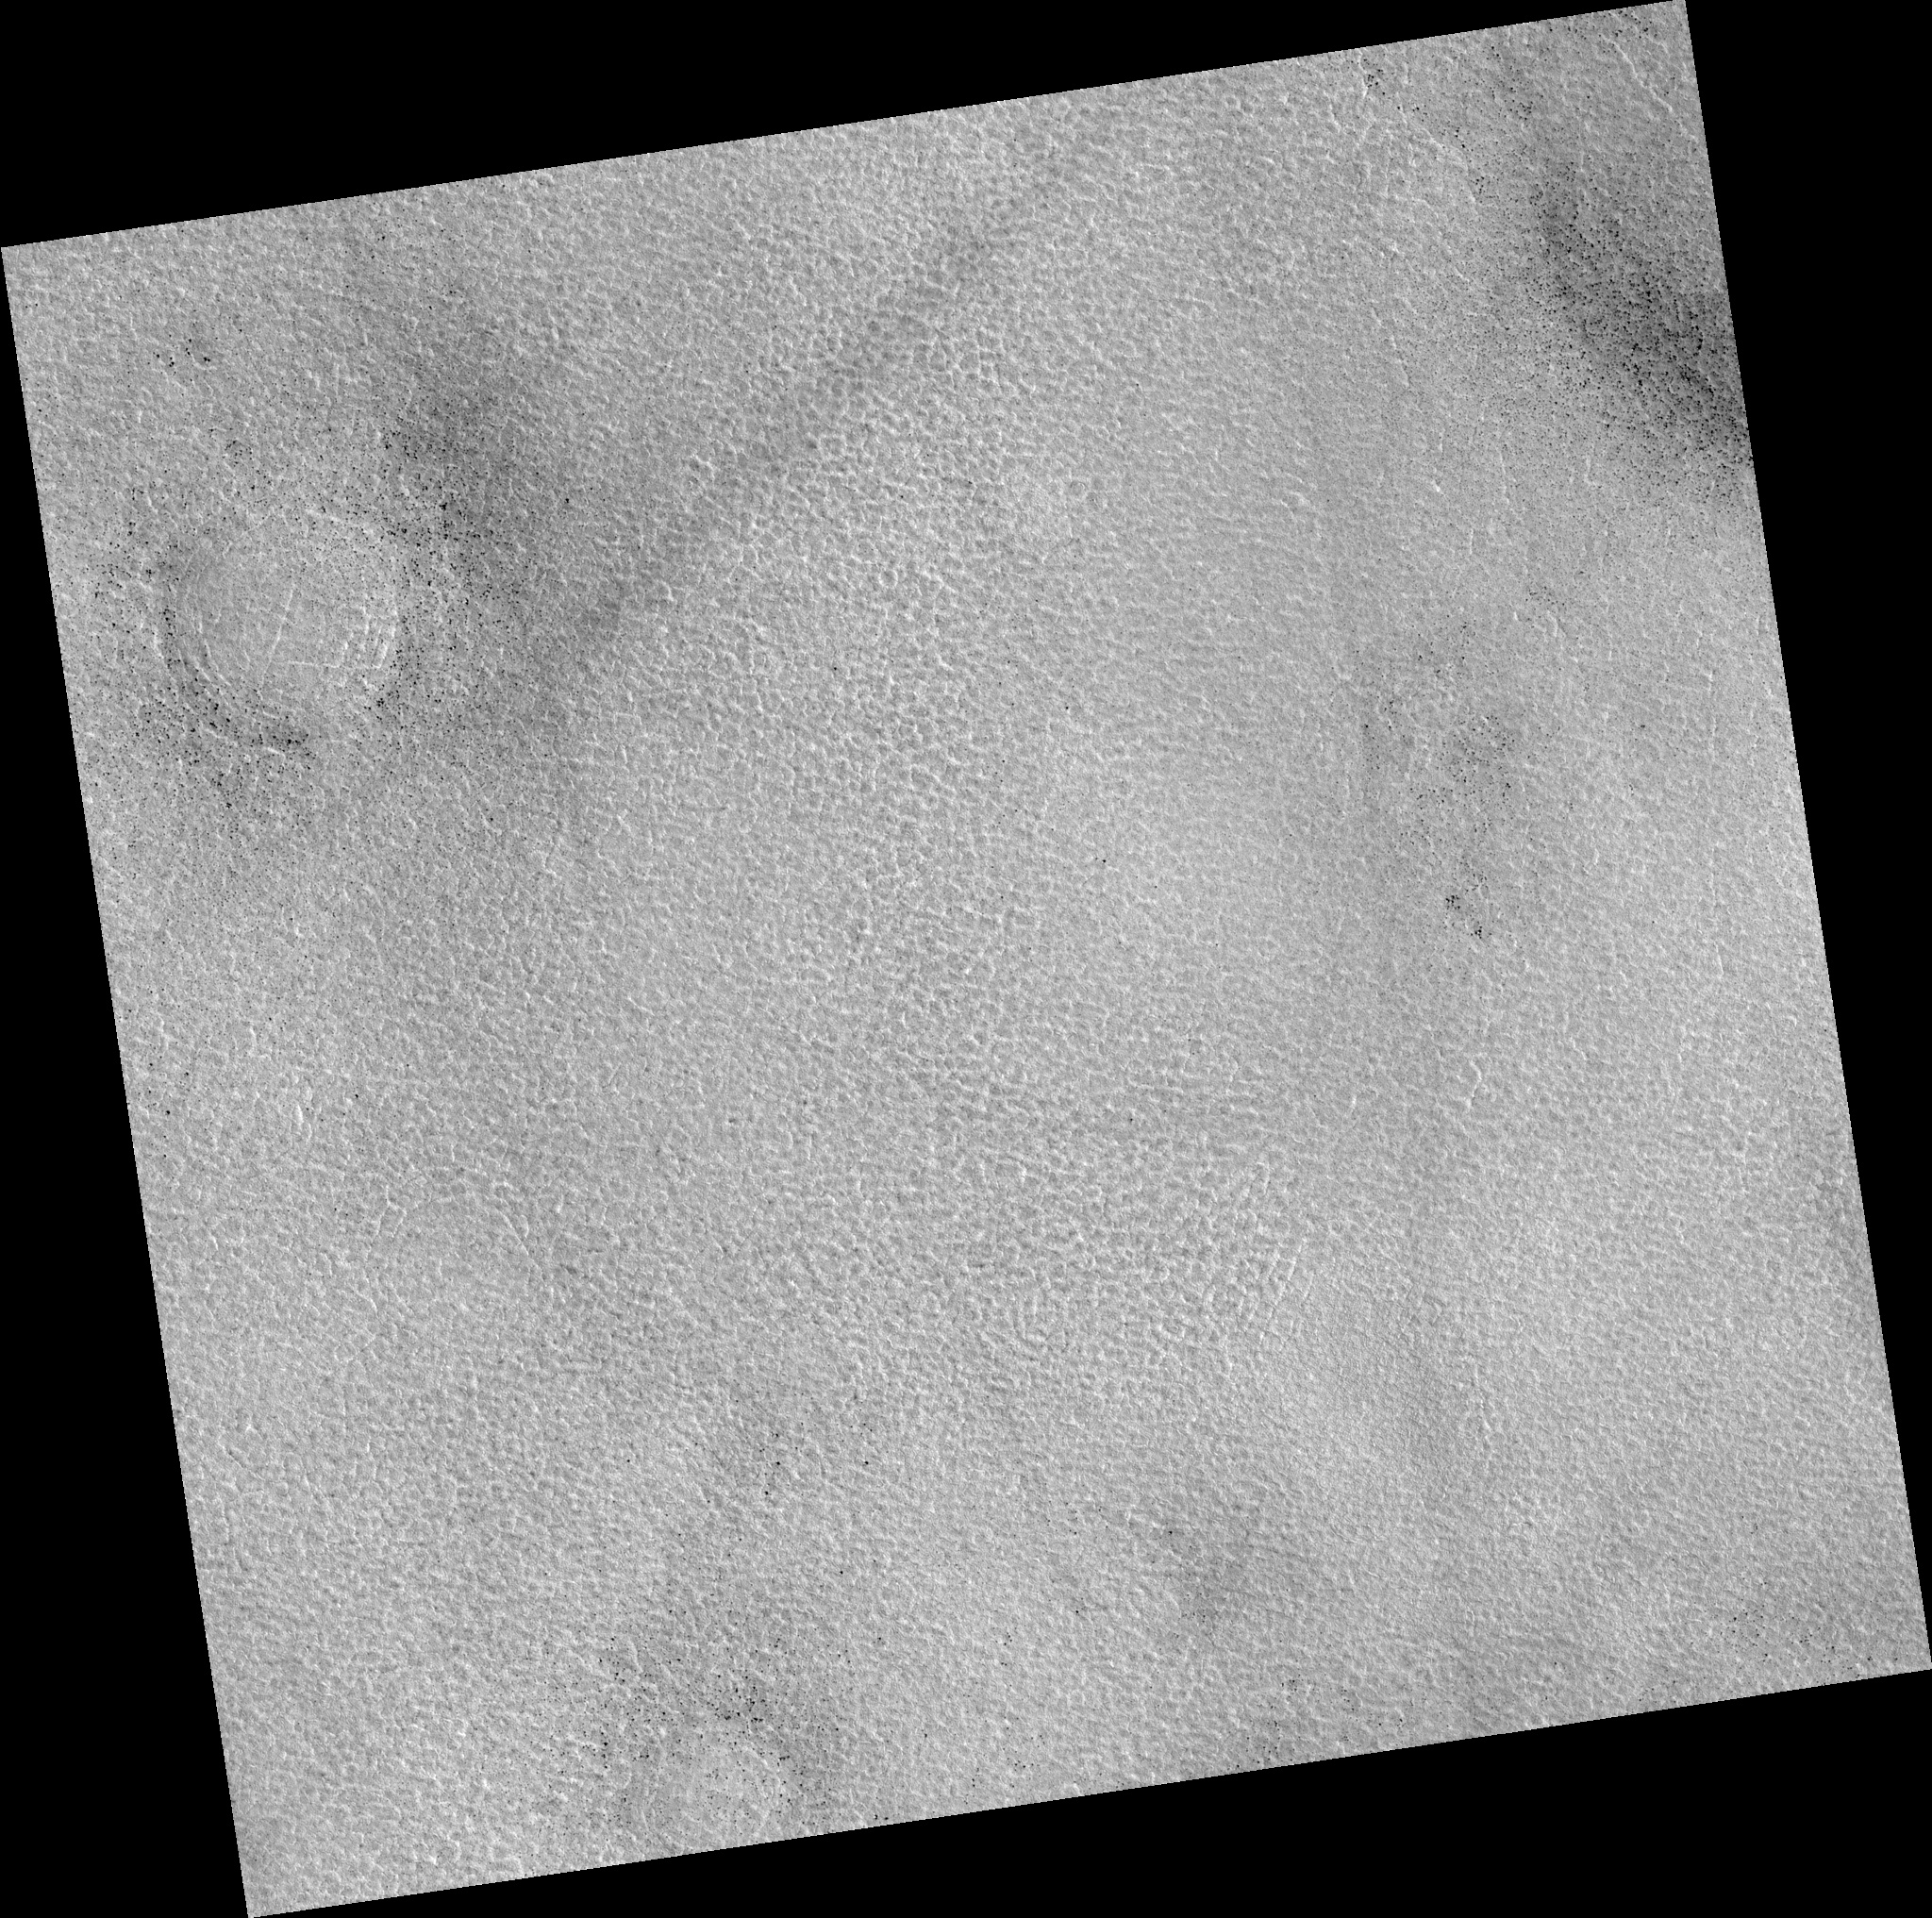

Northern Plains

Image PSP_001464_2460 was taken by the High Resolution Imaging Science Experiment (HiRISE) camera onboard the Mars Reconnaissance Orbiter spacecraft on November 18, 2006. The complete image is centered at 65.6 degrees latitude, 60.5 degrees East longitude. The range to the target site was 311.0 km (194.4 miles). At this distance the image scale is 31.1 cm/pixel (with 1 x 1 binning) so objects ~93 cm across are resolved. The image shown here has been map-projected to 25 cm/pixel. The image was taken at a local Mars time of 3:07 PM and the scene is illuminated from the west with a solar incidence angle of 58 degrees, thus the sun was about 32 degrees above the horizon. At a solar longitude of 137.3 degrees, the season on Mars is Northern Summer.

NASA’s Jet Propulsion Laboratory, a division of the California Institute of Technology in Pasadena, manages the Mars Reconnaissance Orbiter for NASA’s Science Mission Directorate, Washington. Lockheed Martin Space Systems, Denver, is the prime contractor for the project and built the spacecraft. The High Resolution Imaging Science Experiment is operated by the University of Arizona, Tucson, and the instrument was built by Ball Aerospace and Technology Corp., Boulder, Colo.

Credit: NASA/JPL/Univ. of Arizona